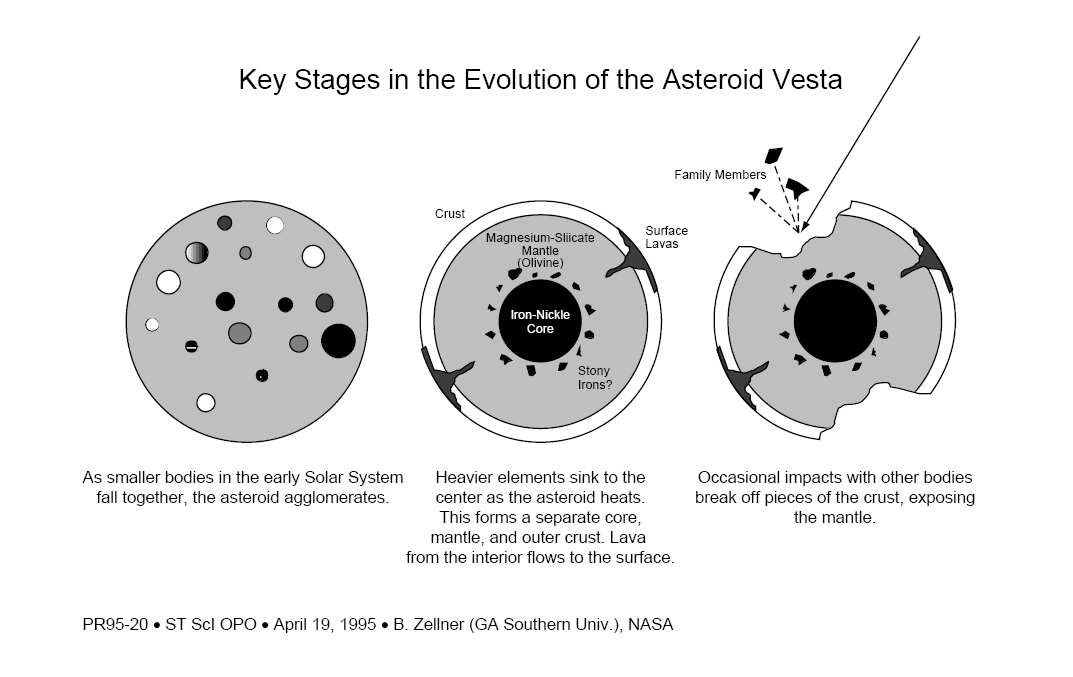

Key Stages in the Evolution of the Asteroid Vesta

Credit: NASA, ESA, and B. Zellner (Georgia Southern Univ.)